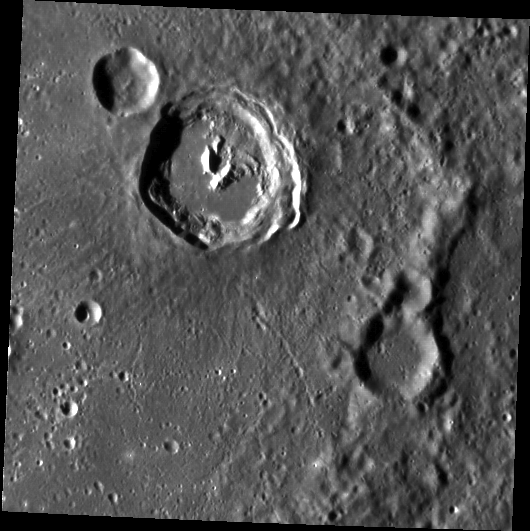

Rock Lobster

The central peak of this 34-km diameter crater vaguely resembles a lobster’s claw. South is to the top in this presentation. The very smooth parts of the floor may be ponded impact melt. King crater on the Moon also has a famous lobster-claw central peak.

This image was acquired as part of MDIS’s high-resolution surface morphology base map. The surface morphology base map will cover more than 90% of Mercury’s surface with an average resolution of 250 meters/pixel (0.16 miles/pixel or 820 feet/pixel). Images acquired for the surface morphology base map typically have off-vertical Sun angles (i.e., high incidence angles) and visible shadows so as to reveal clearly the topographic form of geologic features.

On March 17, 2011 (March 18, 2011, UTC), MESSENGER became the first spacecraft ever to orbit the planet Mercury. The mission is currently in its commissioning phase, during which spacecraft and instrument performance are verified through a series of specially designed checkout activities. In the course of the one-year primary mission, the spacecraft’s seven scientific instruments and radio science investigation will unravel the history and evolution of the Solar System’s innermost planet. Visit the Why Mercury? section of this website to learn more about the science questions that the MESSENGER mission has set out to answer.

Date acquired: April 27, 2011
Image Mission Elapsed Time (MET): 212414120
Image ID: 183875
Instrument: Narrow Angle Camera (NAC) of the Mercury Dual Imaging System (MDIS)
Center Latitude: 5.27°
Center Longitude: 202.2° E
Resolution: 214 meters/pixel
Scale:The scene is about 109 km (68 mi.) across.
Incidence Angle: 73.3°
Emission Angle: 0.7°
Phase Angle: 72.7°

These images are from MESSENGER, a NASA Discovery mission to conduct the first orbital study of the innermost planet, Mercury. For information regarding the use of images, see the MESSENGER image use policy

Credit: NASA/Johns Hopkins University Applied Physics Laboratory/Carnegie Institution of Washington